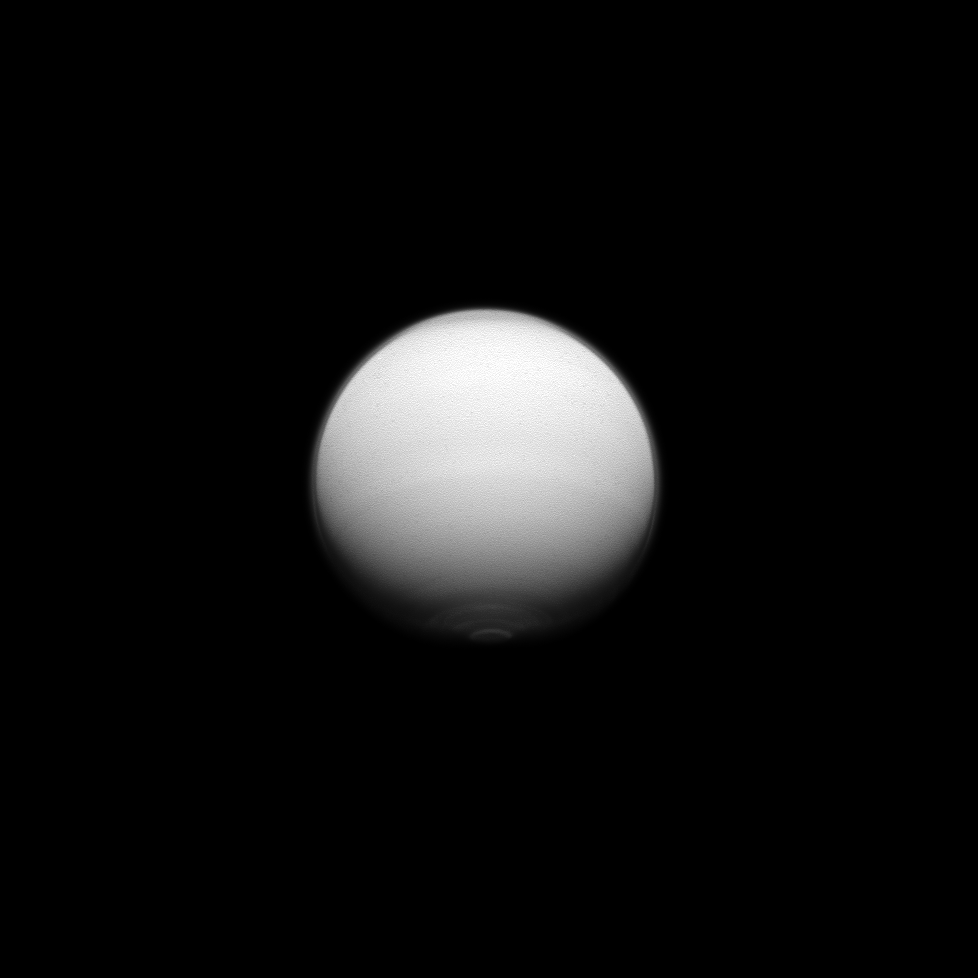

Titan’s Varied Atmosphere

Titan shows us its active polar atmosphere with the north polar hood and south polar vortex both on display in this image captured by the Cassini spacecraft.

The north polar hood is visible as the dark cap on the moon’s cloud layer at the top of Titan in this image and the south polar vortex is visible as the bright feature at the bottom. For more on Titan’s south polar vortex, see PIA14920.

This view looks toward the anti-Saturn hemisphere of Titan (3,200 miles, or 5,150 kilometers across). North on Titan is up.

The image was taken in violet light with the Cassini spacecraft wide-angle camera on July 25, 2012. The view was acquired at a distance of approximately 175,000 miles (281,000 kilometers) from Titan and at a Sun-Titan-spacecraft, or phase, angle of 37 degrees. Image scale is 10 miles (17 kilometers) per pixel.

The Cassini-Huygens mission is a cooperative project of NASA, the European Space Agency and the Italian Space Agency. The Jet Propulsion Laboratory, a division of the California Institute of Technology in Pasadena, manages the mission for NASA’s Science Mission Directorate, Washington, D.C. The Cassini orbiter and its two onboard cameras were designed, developed and assembled at JPL. The imaging operations center is based at the Space Science Institute in Boulder, Colo.

Credit: NASA/JPL-Caltech/Space Science Institute